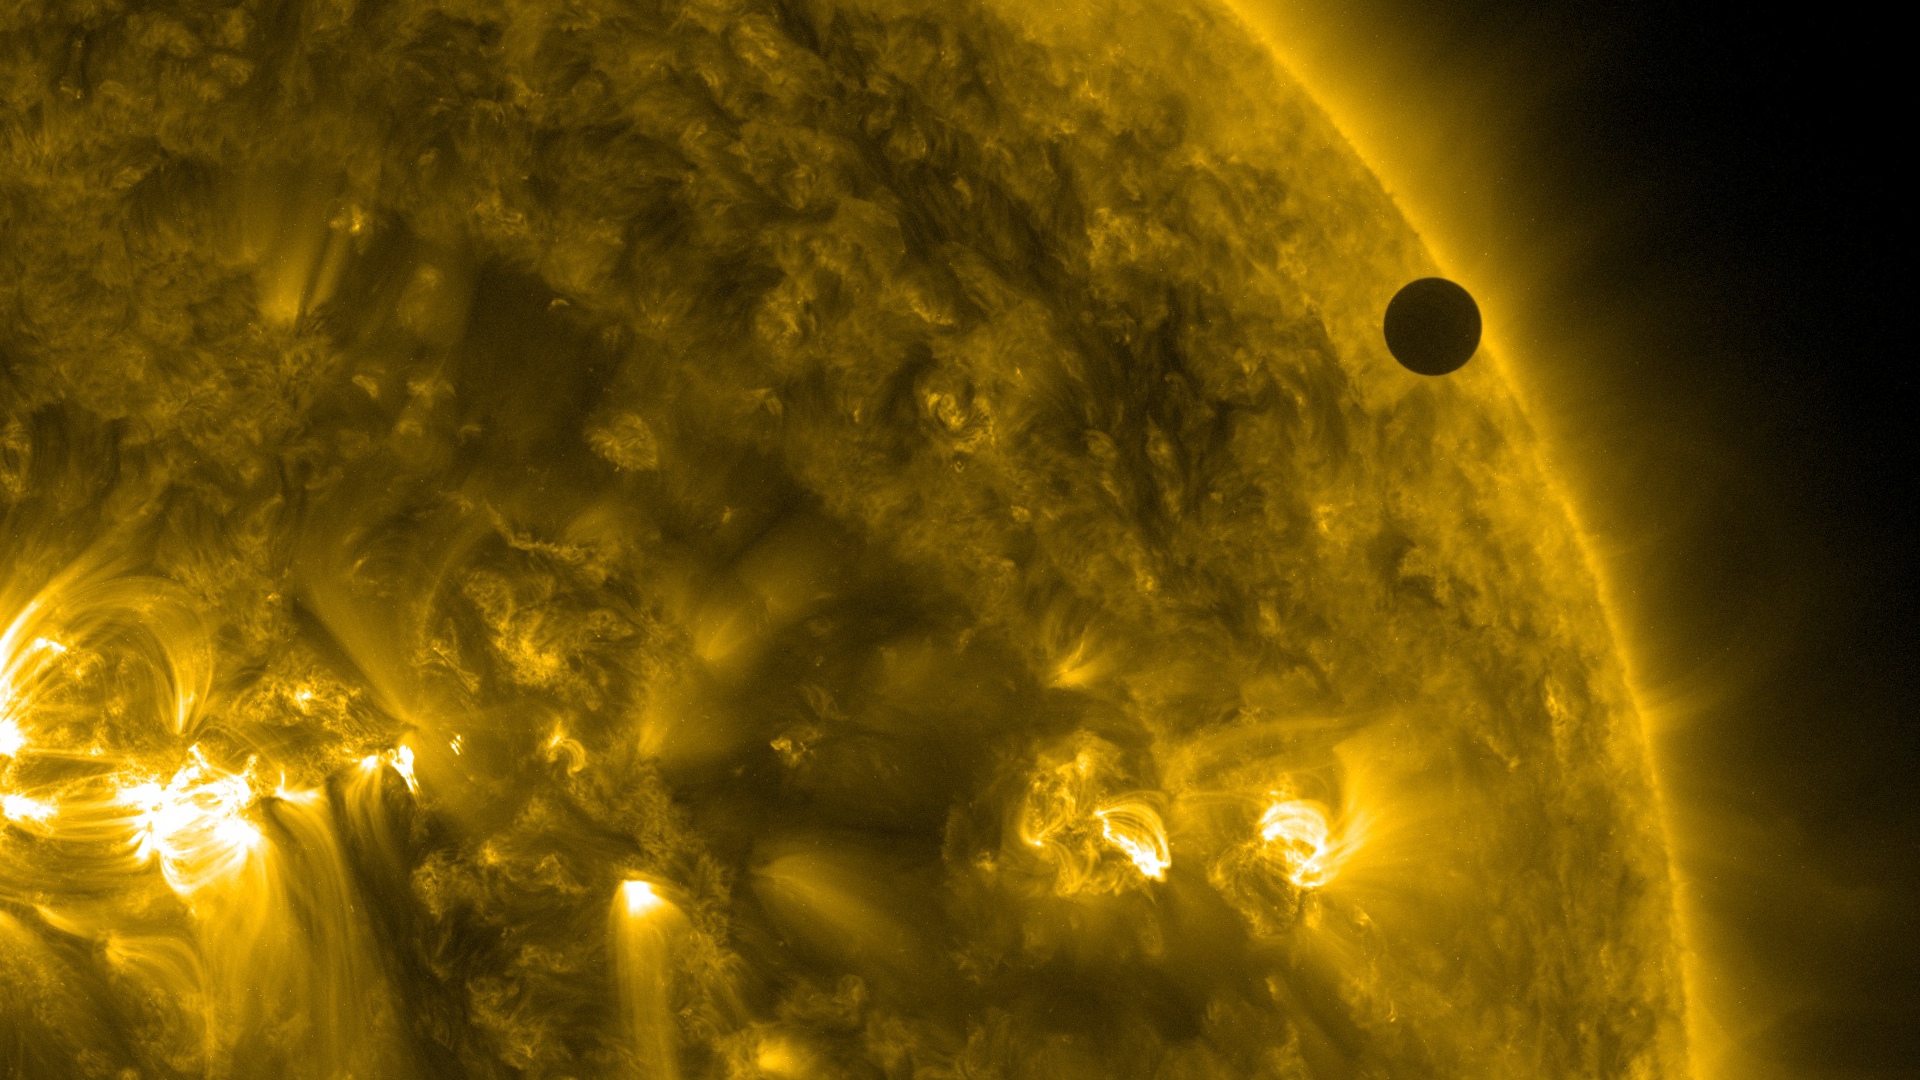

SDO's Ultra-high Definition View of 2012 Venus Transit - 171 Angstrom

NASA image captured June 6, 2012. On June 5-6 2012, SDO is collecting images of one of the rarest predictable solar events: the transit of Venus across the face of the sun. This event happens in pairs eight years apart that are separated from each other by 105 or 121 years. The last transit was in 2004 and the next will not happen until 2117.

Credit: NASA/SDO, AIA